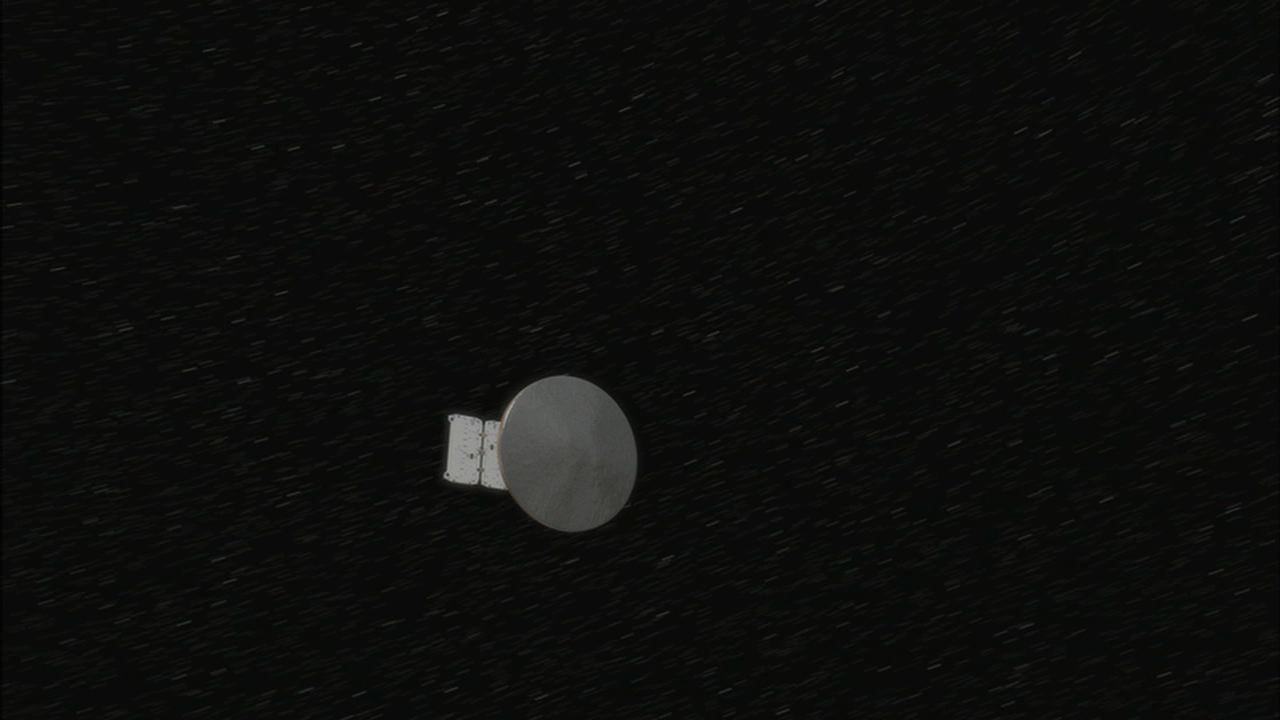

Cruising to Mars (Artist’s Concept)

This artist’s conception shows NASA’s Phoenix Mars Lander during its more than 9-month journey to Mars. During this cruise phase of the mission, the lander remains tucked inside its aeroshell, with the aeroshell attached to a cruise stage that will be jettisoned in the final minutes of flight.

This illustration is part of the animation featured above.

The Phoenix Mission is led by the University of Arizona, Tucson, on behalf of NASA. Project management of the mission is by NASA’s Jet Propulsion Laboratory, Pasadena, Calif. Spacecraft development is by Lockheed Martin Space Systems, Denver.

Photojournal Note: As planned, the Phoenix lander, which landed May 25, 2008 23:53 UTC, ended communications in November 2008, about six months after landing, when its solar panels ceased operating in the dark Martian winter.

Credit: NASA/JPL-Caltech/University of Arizona